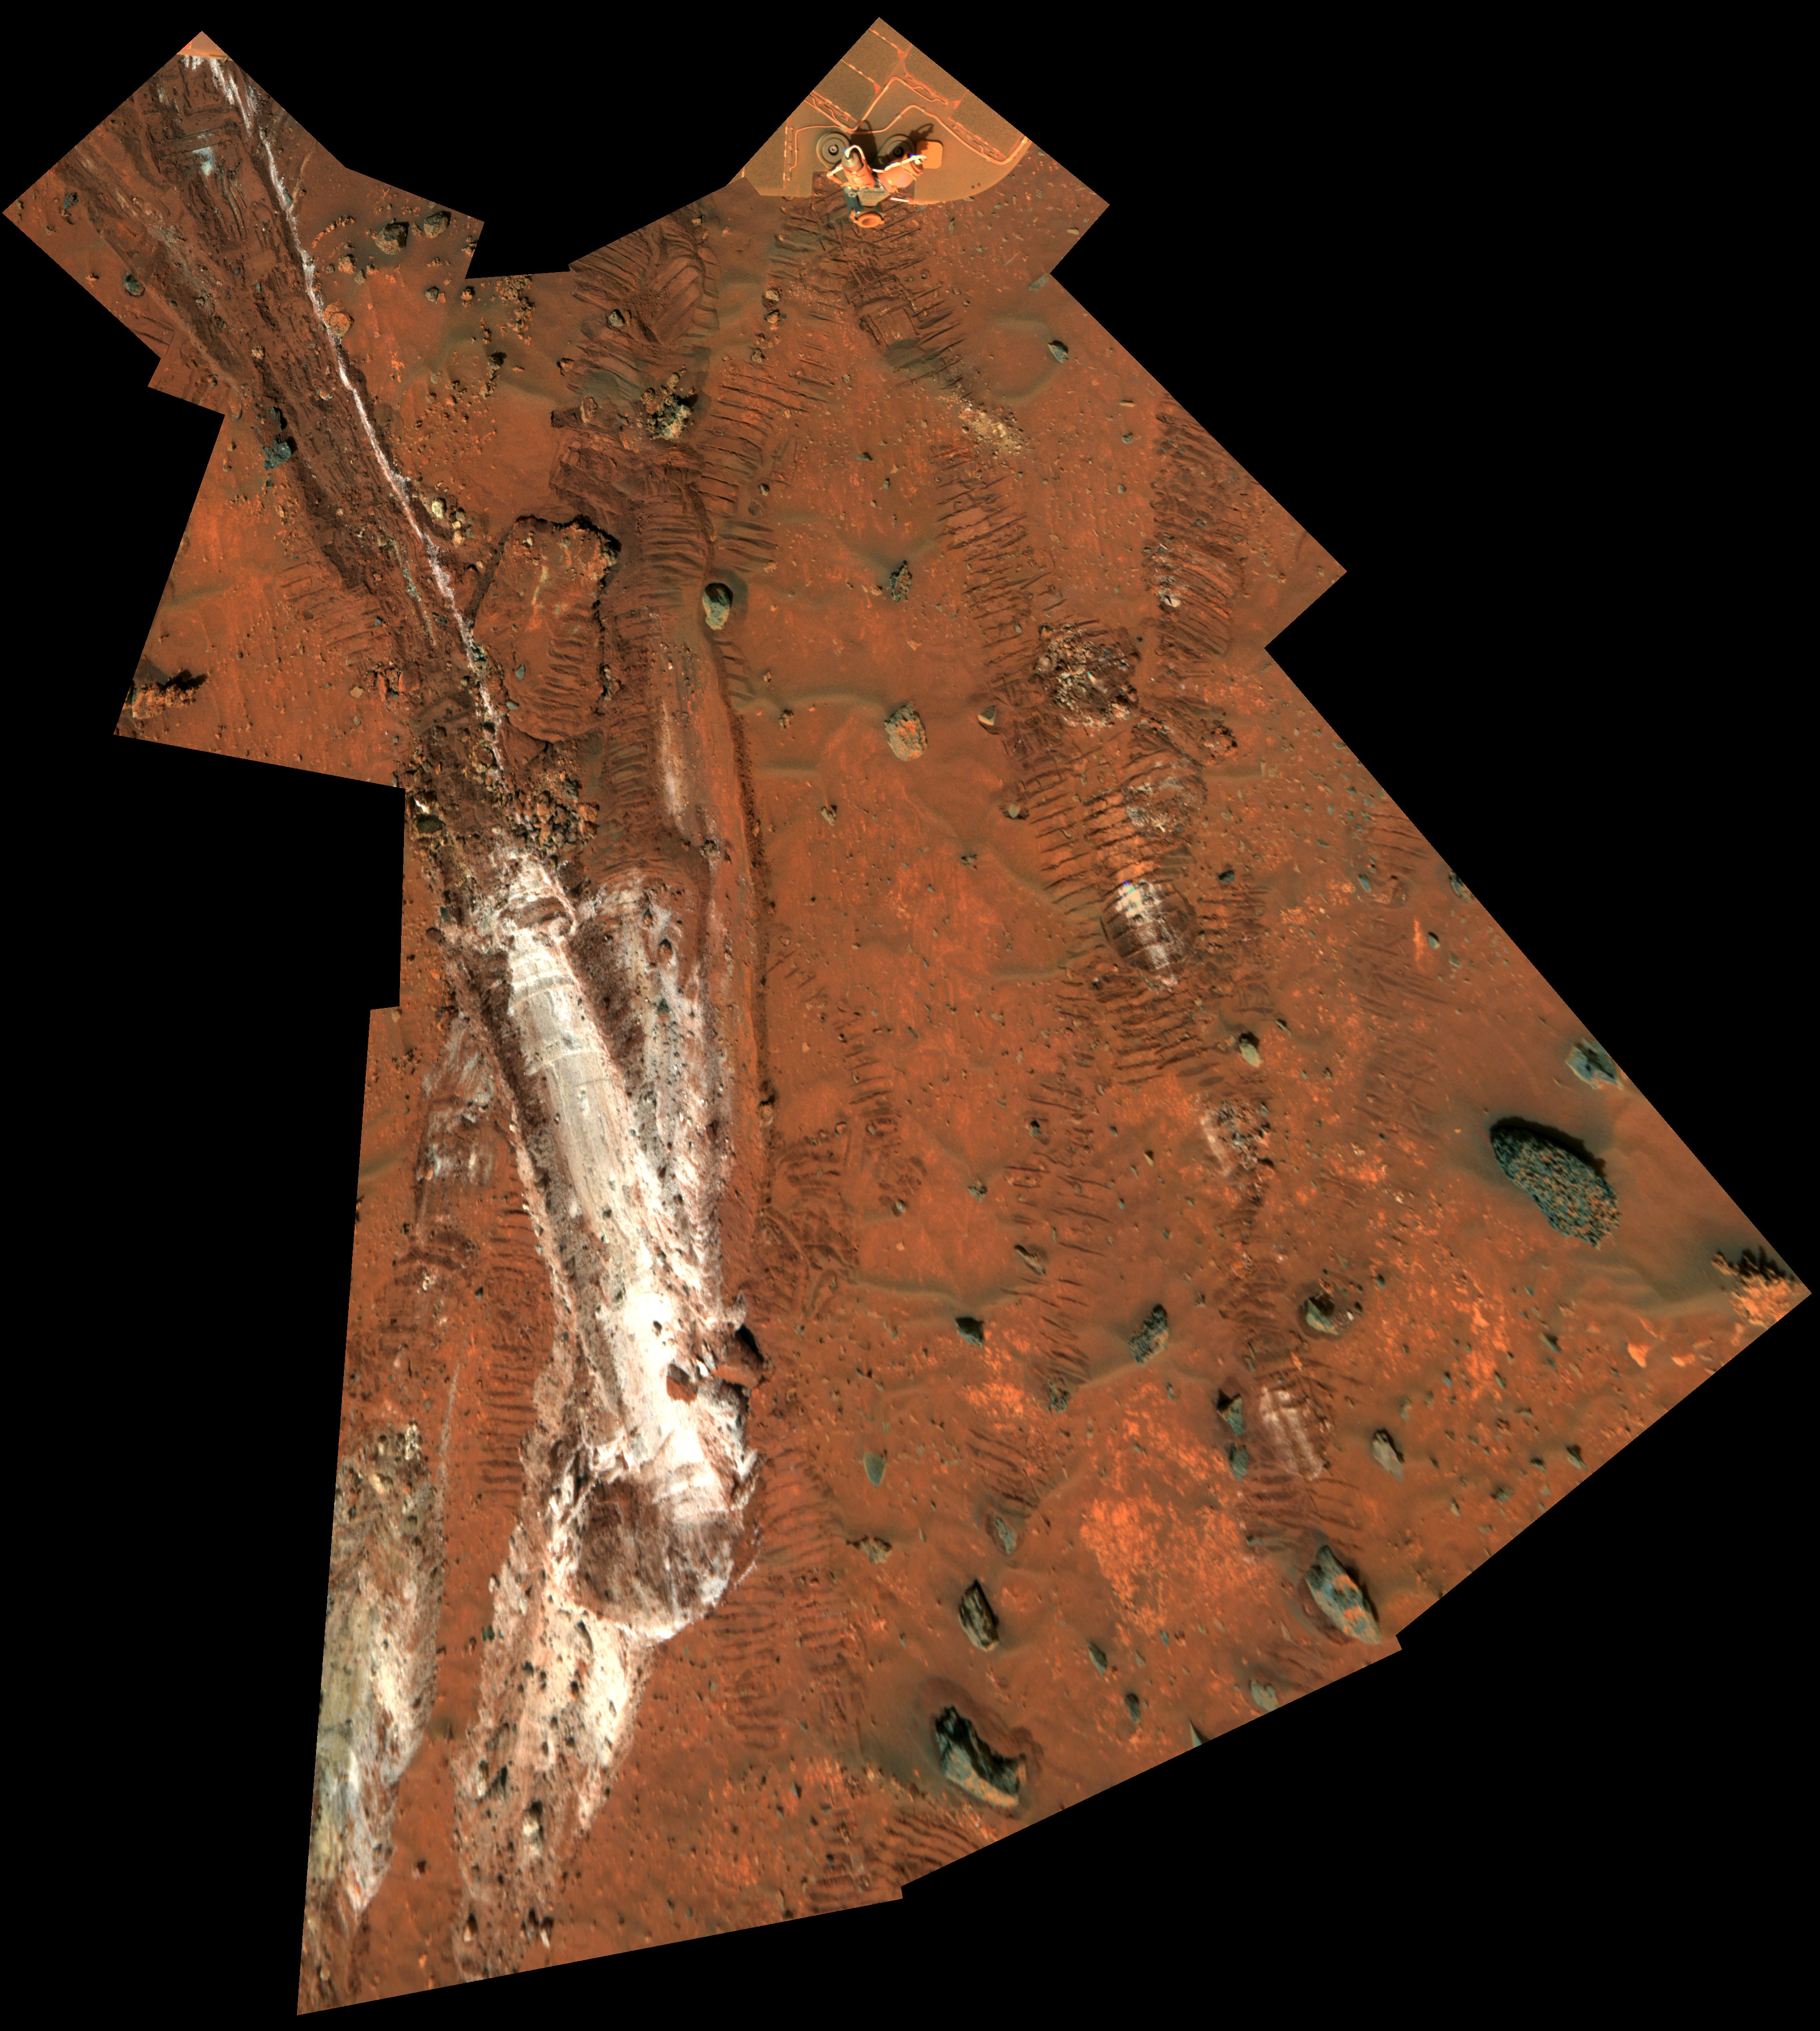

Rover’s Wheel Churns Up Bright Martian Soil (Vertical)

NASA’s Mars Exploration Rover Spirit acquired this mosaic on the mission’s 1,202nd Martian day, or sol (May 21, 2007), while investigating the area east of the elevated plateau known as “Home Plate” in the “Columbia Hills.” The mosaic shows an area of disturbed soil, nicknamed “Gertrude Weise” by scientists, made by Spirit’s stuck right front wheel.

The trench exposed a patch of nearly pure silica, with the composition of opal. It could have come from either a hot-spring environment or an environment called a fumarole, in which acidic, volcanic steam rises through cracks. Either way, its formation involved water, and on Earth, both of these types of settings teem with microbial life.

The image is presented here as a vertical projection, as if looking straight down, and in false color, which brings out subtle color differences.

Credit: NASA/JPL-Caltech/Cornell